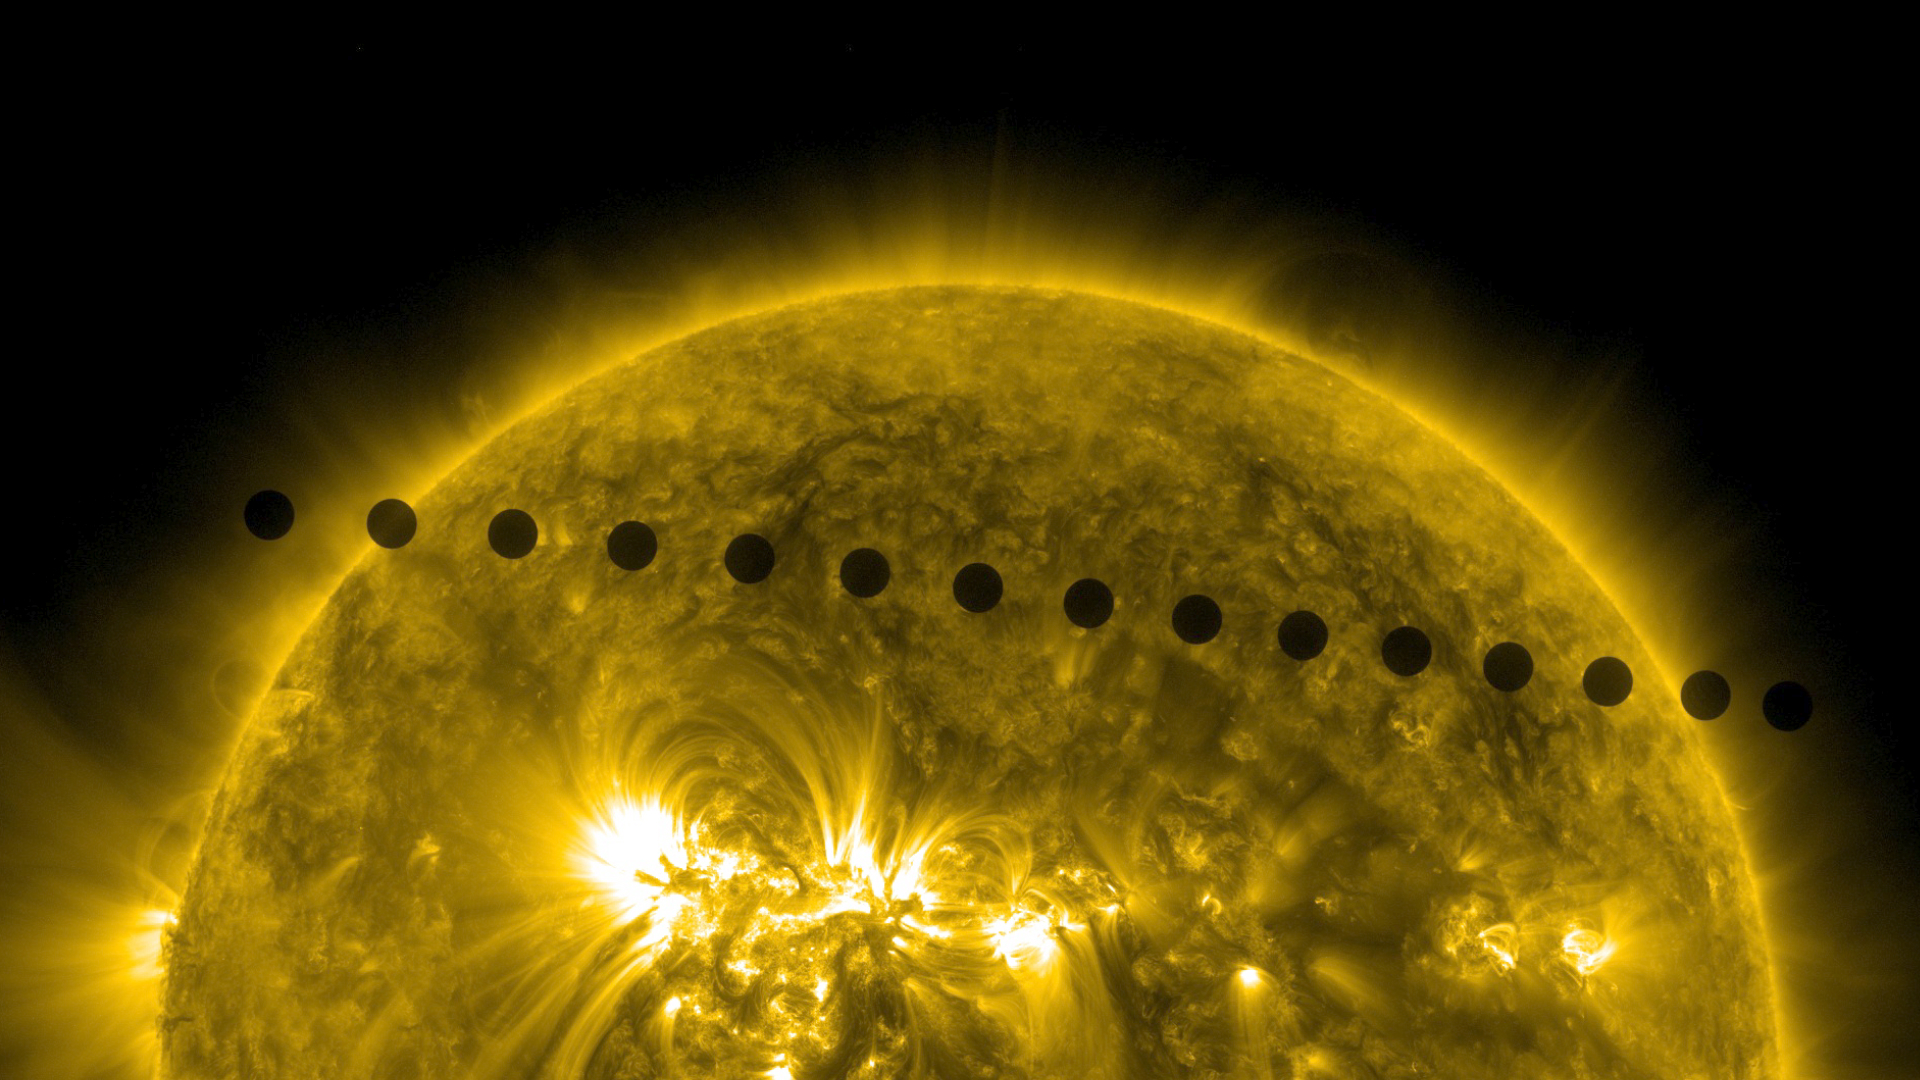

SDO's Ultra-high Definition View of 2012 Venus Transit -- Path Sequence

NASA image captured June 5-6, 2012. On June 5-6 2012, SDO is collecting images of one of the rarest predictable solar events: the transit of Venus across the face of the sun. This event happens in pairs eight years apart that are separated from each other by 105 or 121 years. The last transit was in 2004 and the next will not happen until 2117.

Credit: NASA/SDO, AIA